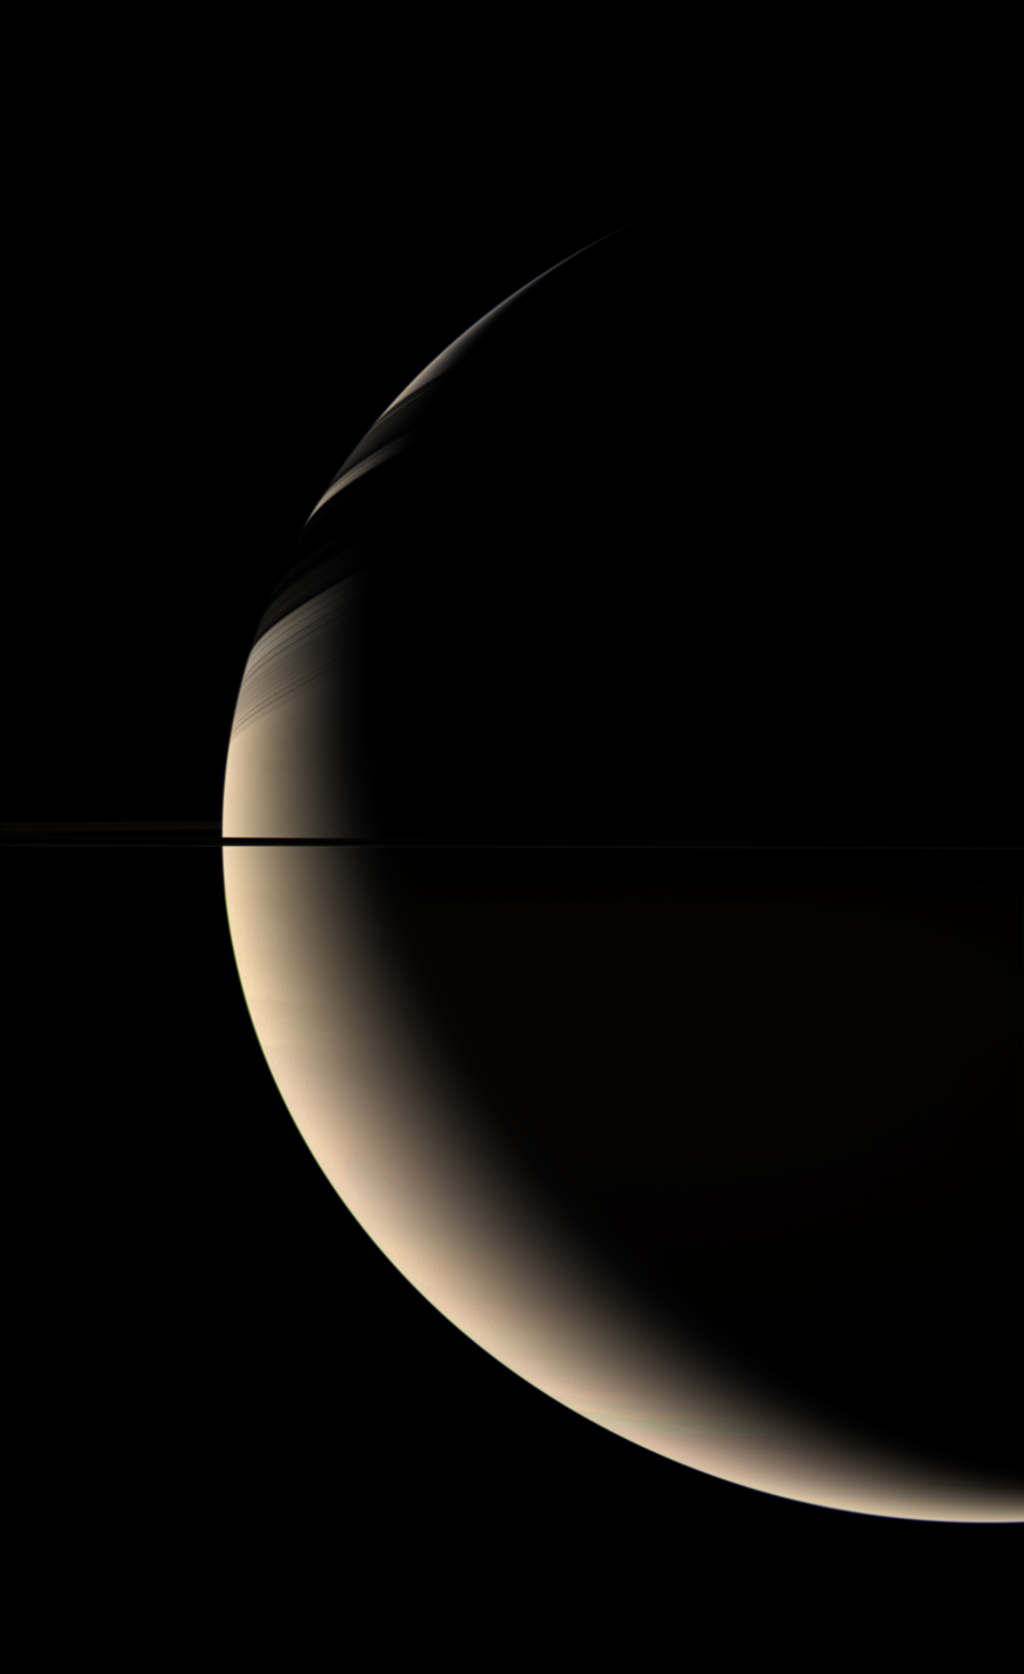

The Golden Giant

Cassini takes in a wide-angle view of majestic, golden-hued Saturn … home to our robotic spacecraft for two years now. The ringplane cuts across the center of Saturn’s crescent which wears shadows cast by the icy rings.

The planet’s now familiar blue and pink hues generally are more subtle in high-phase views from the Cassini wide-angle camera. “Phase” refers to the angle formed between the Sun, the planet and the spacecraft.

The view is a composite of two sets of color images taken using red, green and blue spectral filters. The images were combined to create a color view that approximates the scene as it might appear to human eyes.

The images were taken with the Cassini spacecraft wide-angle camera on May 24, 2006 at a distance of approximately 1.3 million kilometers (824,000 miles) from Saturn and at a Sun-Saturn-spacecraft, or phase, angle of 139 degrees. Image scale is 76 kilometers (47 miles) per pixel.

The Cassini-Huygens mission is a cooperative project of NASA, the European Space Agency and the Italian Space Agency. The Jet Propulsion Laboratory, a division of the California Institute of Technology in Pasadena, manages the mission for NASA’s Science Mission Directorate, Washington, D.C. The Cassini orbiter and its two onboard cameras were designed, developed and assembled at JPL. The imaging operations center is based at the Space Science Institute in Boulder, Colo.

Credit: NASA/JPL/Space Science Institute